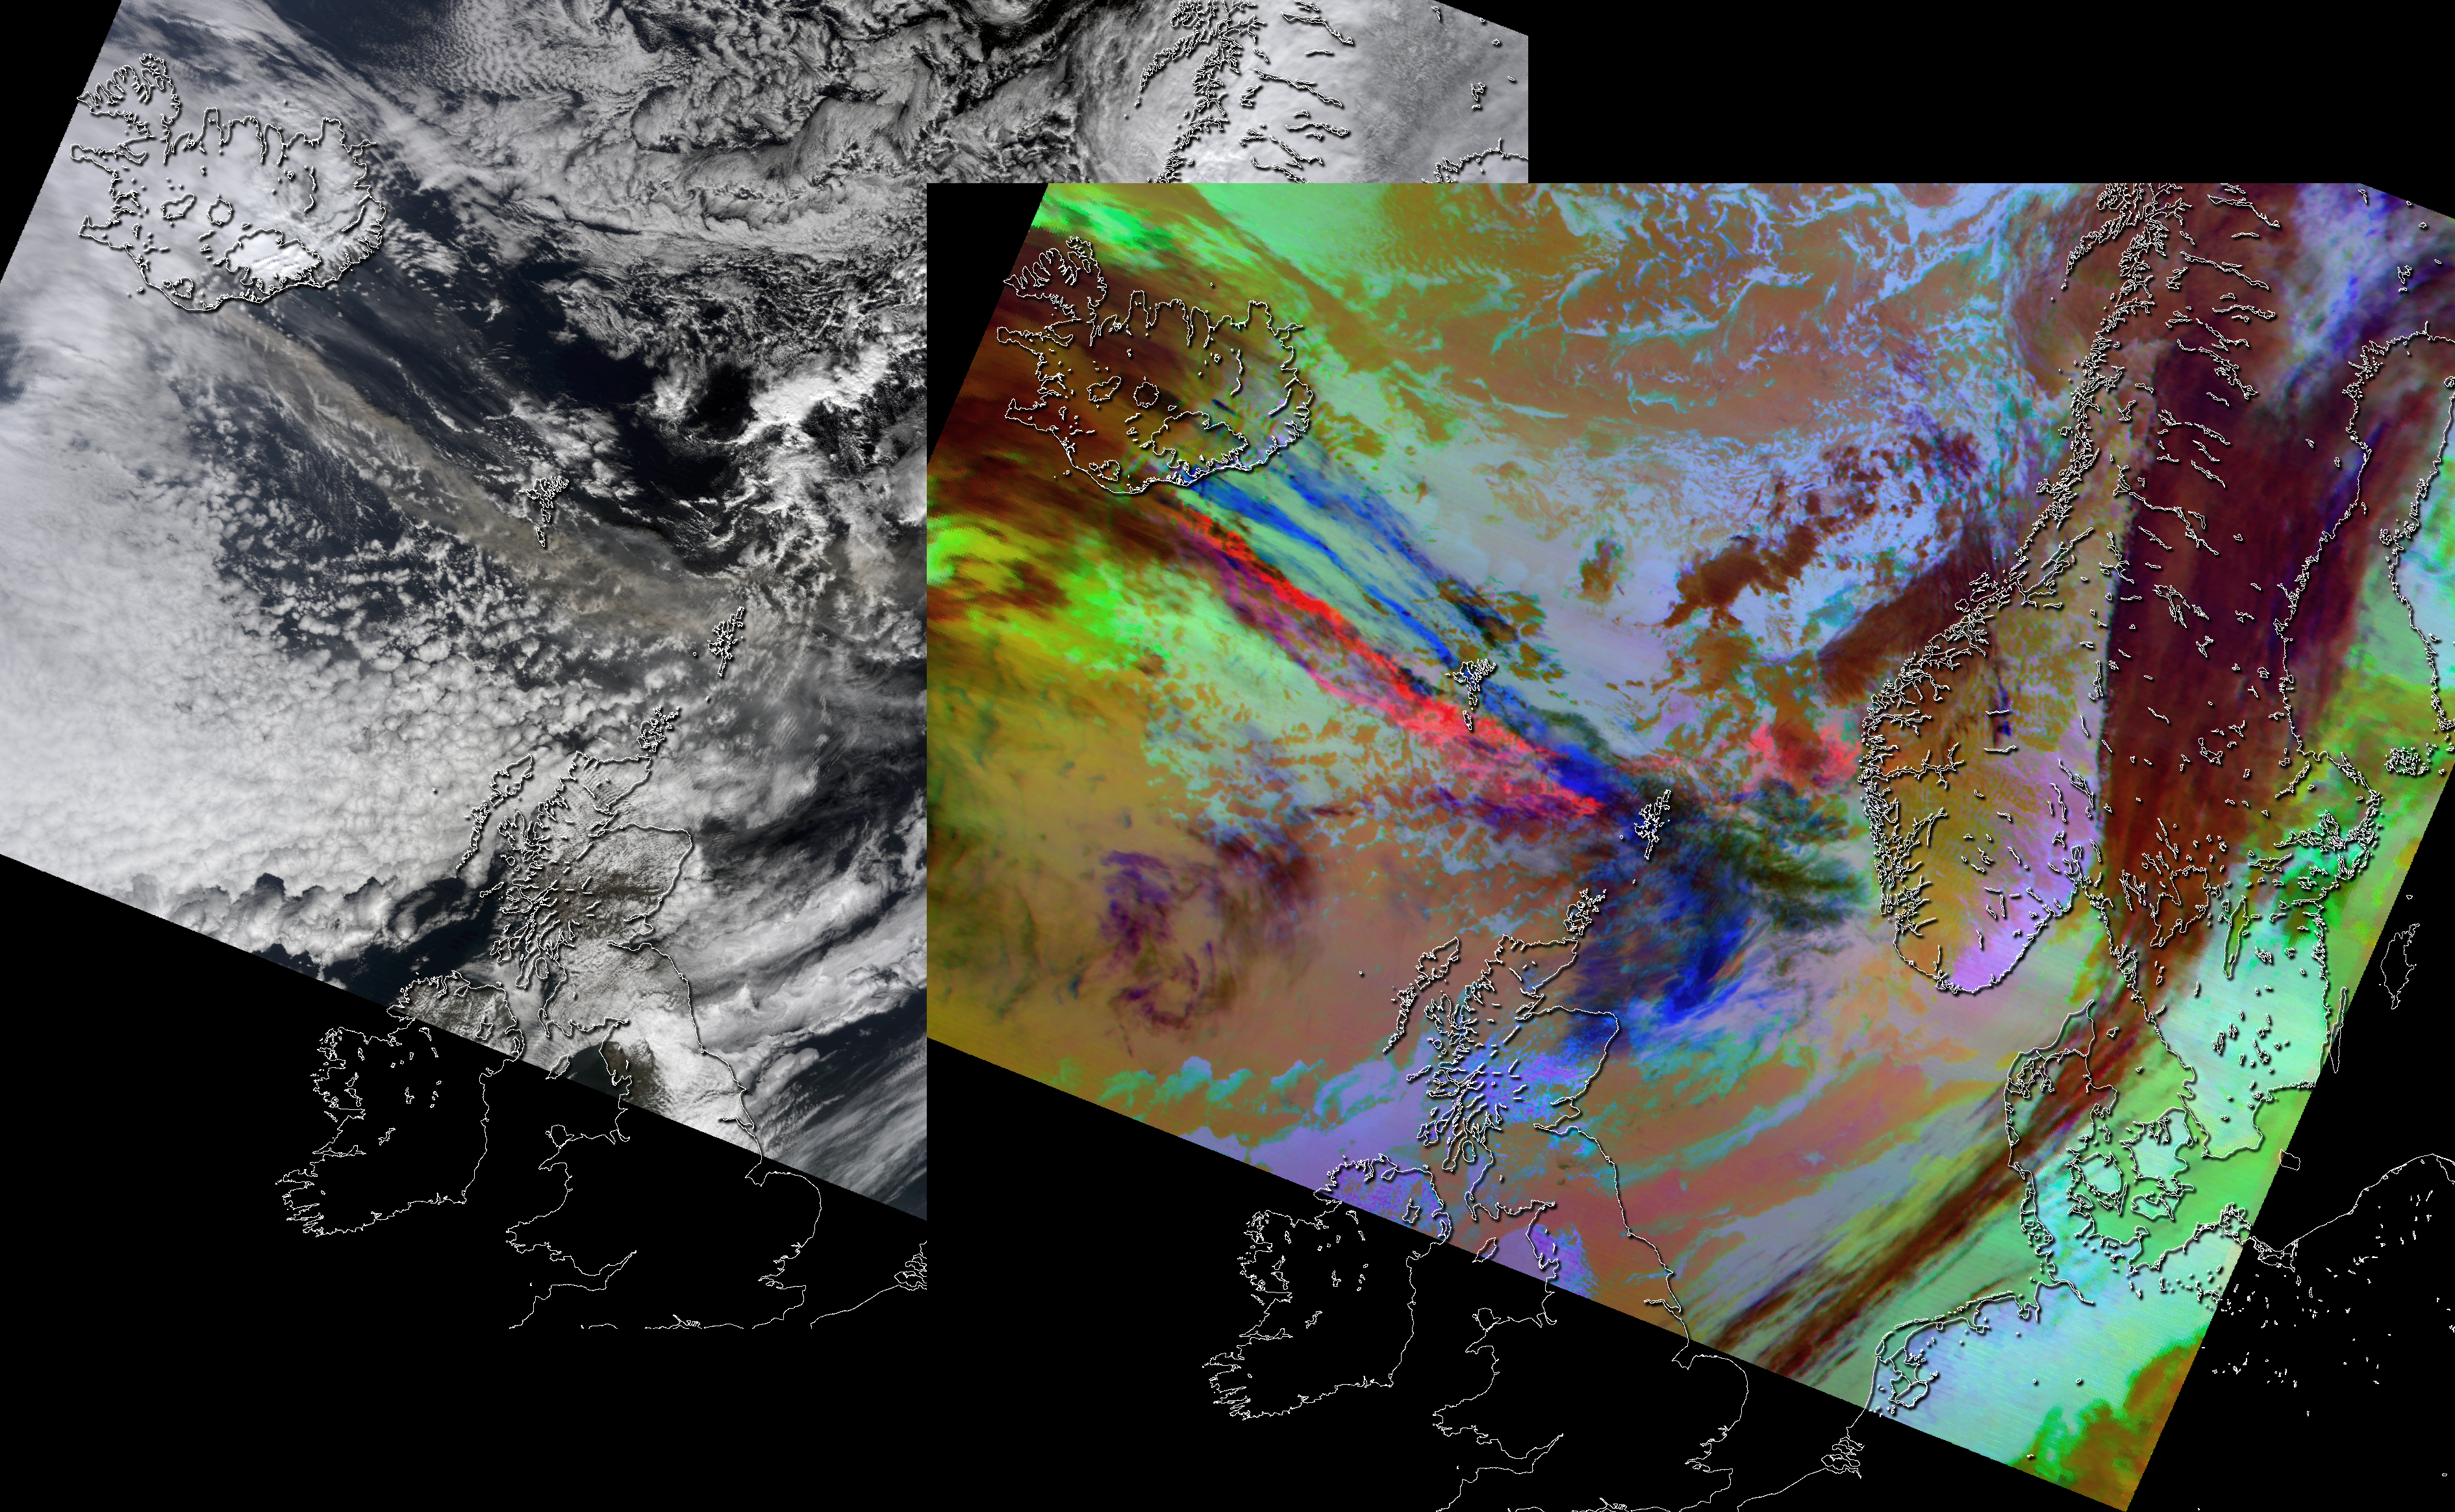

NASA Satellite Images Provide Insights Into Iceland Volcanic Plume

On April 15, 2010, the Moderate Resolution Imaging Spectroradiometer (MODIS) instrument on NASA’s Terra spacecraft captured these images of the ongoing eruption of Iceland’s Eyjafjallajökull Volcano, which continues to spew ash into the atmosphere and impact air travel worldwide. The left-hand, natural-color visible image shows a brownish, ash-laden plume streaming across the North Atlantic towards the United Kingdom. The right-hand image is a composite of thermal infrared channels. In this rendition, the ash plume appears red, due to the presence of silica-rich material, and the ice-rich clouds appear blue. These MODIS images do not show any evidence of sulfur dioxide clouds, which would appear yellow in the right image. It is likely that any sulfur dioxide signals were obscured by the large amounts of ash. Scientists expect to see a better expression of sulfur dioxide in later images of the plume as the ash settles over time.

Credit: NASA/GSFC/JPL